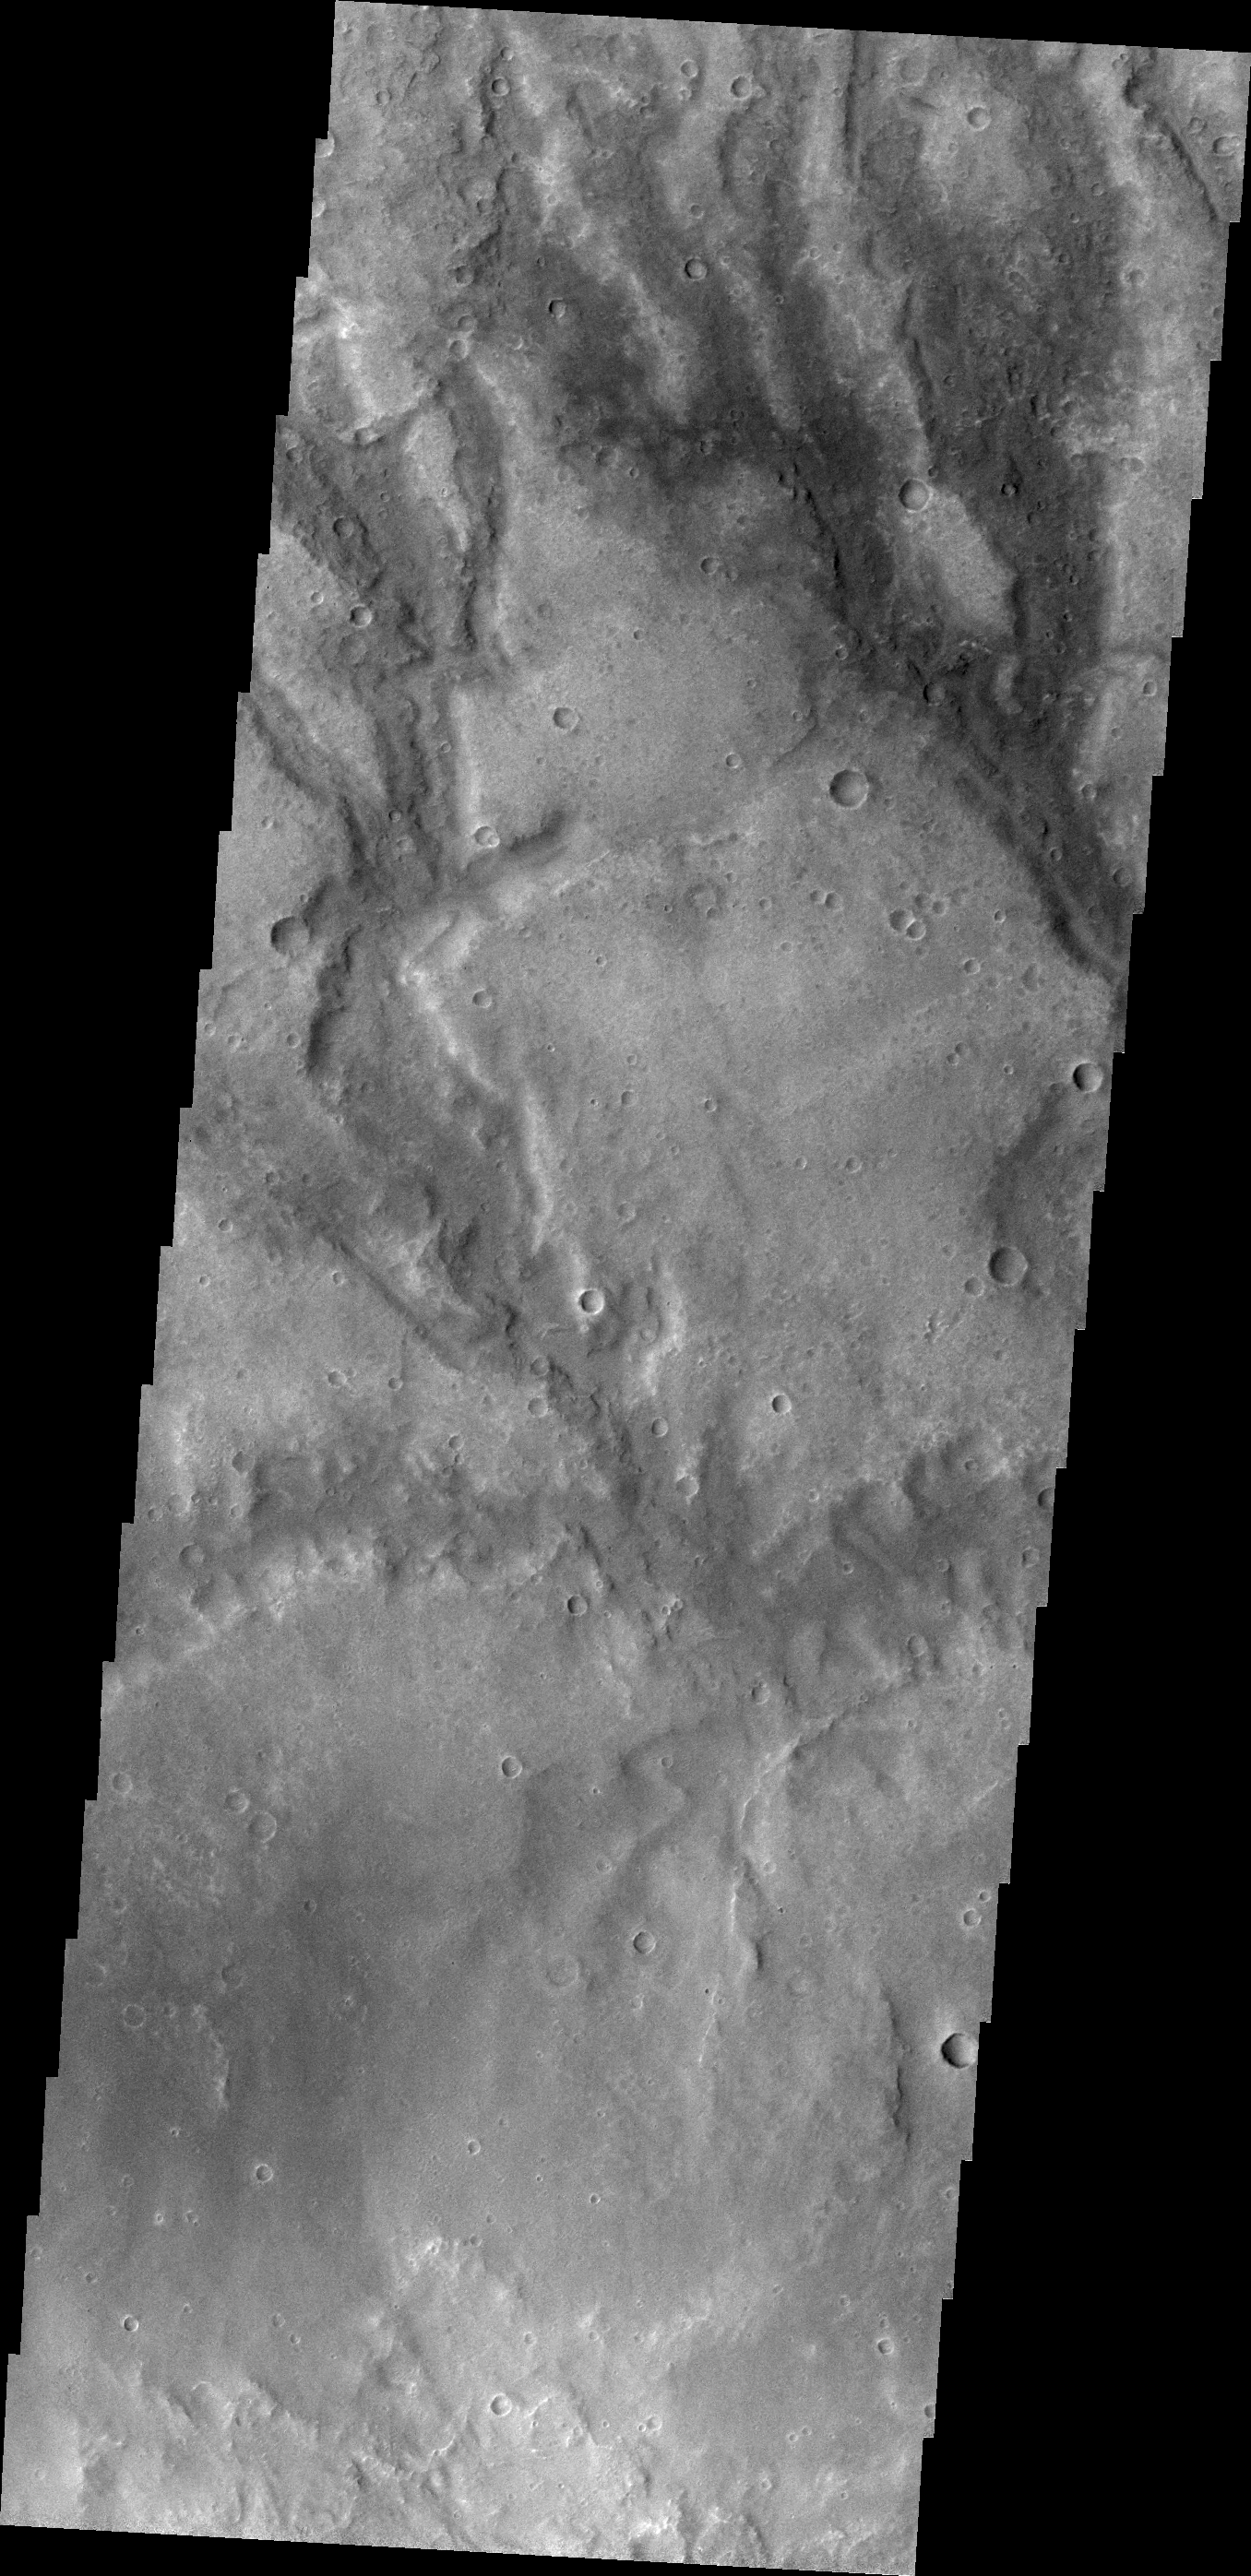

Channels

The channels in this VIS image are draining a highstanding region north of Hellas Planum.

Credit: NASA/JPL/ASU